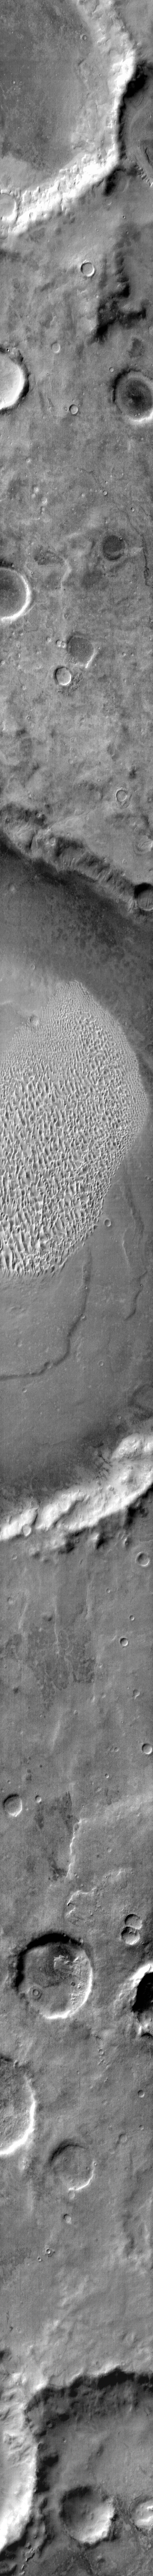

Proctor Crater

This daytime IR image shows the eastern part of the Proctor Crater dune field. The dunes are warm (bright) in this image.

Image information: IR instrument. Latitude -48.1N, Longitude 30.4E. 111 meter/pixel resolution.

Please see the THEMIS Data Citation Note for details on crediting THEMIS images.

Note: this THEMIS visual image has not been radiometrically nor geometrically calibrated for this preliminary release. An empirical correction has been performed to remove instrumental effects. A linear shift has been applied in the cross-track and down-track direction to approximate spacecraft and planetary motion. Fully calibrated and geometrically projected images will be released through the Planetary Data System in accordance with Project policies at a later time.

NASA’s Jet Propulsion Laboratory manages the 2001 Mars Odyssey mission for NASA’s Office of Space Science, Washington, D.C. The Thermal Emission Imaging System (THEMIS) was developed by Arizona State University, Tempe, in collaboration with Raytheon Santa Barbara Remote Sensing. The THEMIS investigation is led by Dr. Philip Christensen at Arizona State University. Lockheed Martin Astronautics, Denver, is the prime contractor for the Odyssey project, and developed and built the orbiter. Mission operations are conducted jointly from Lockheed Martin and from JPL, a division of the California Institute of Technology in Pasadena.

Credit: NASA/JPL/ASU